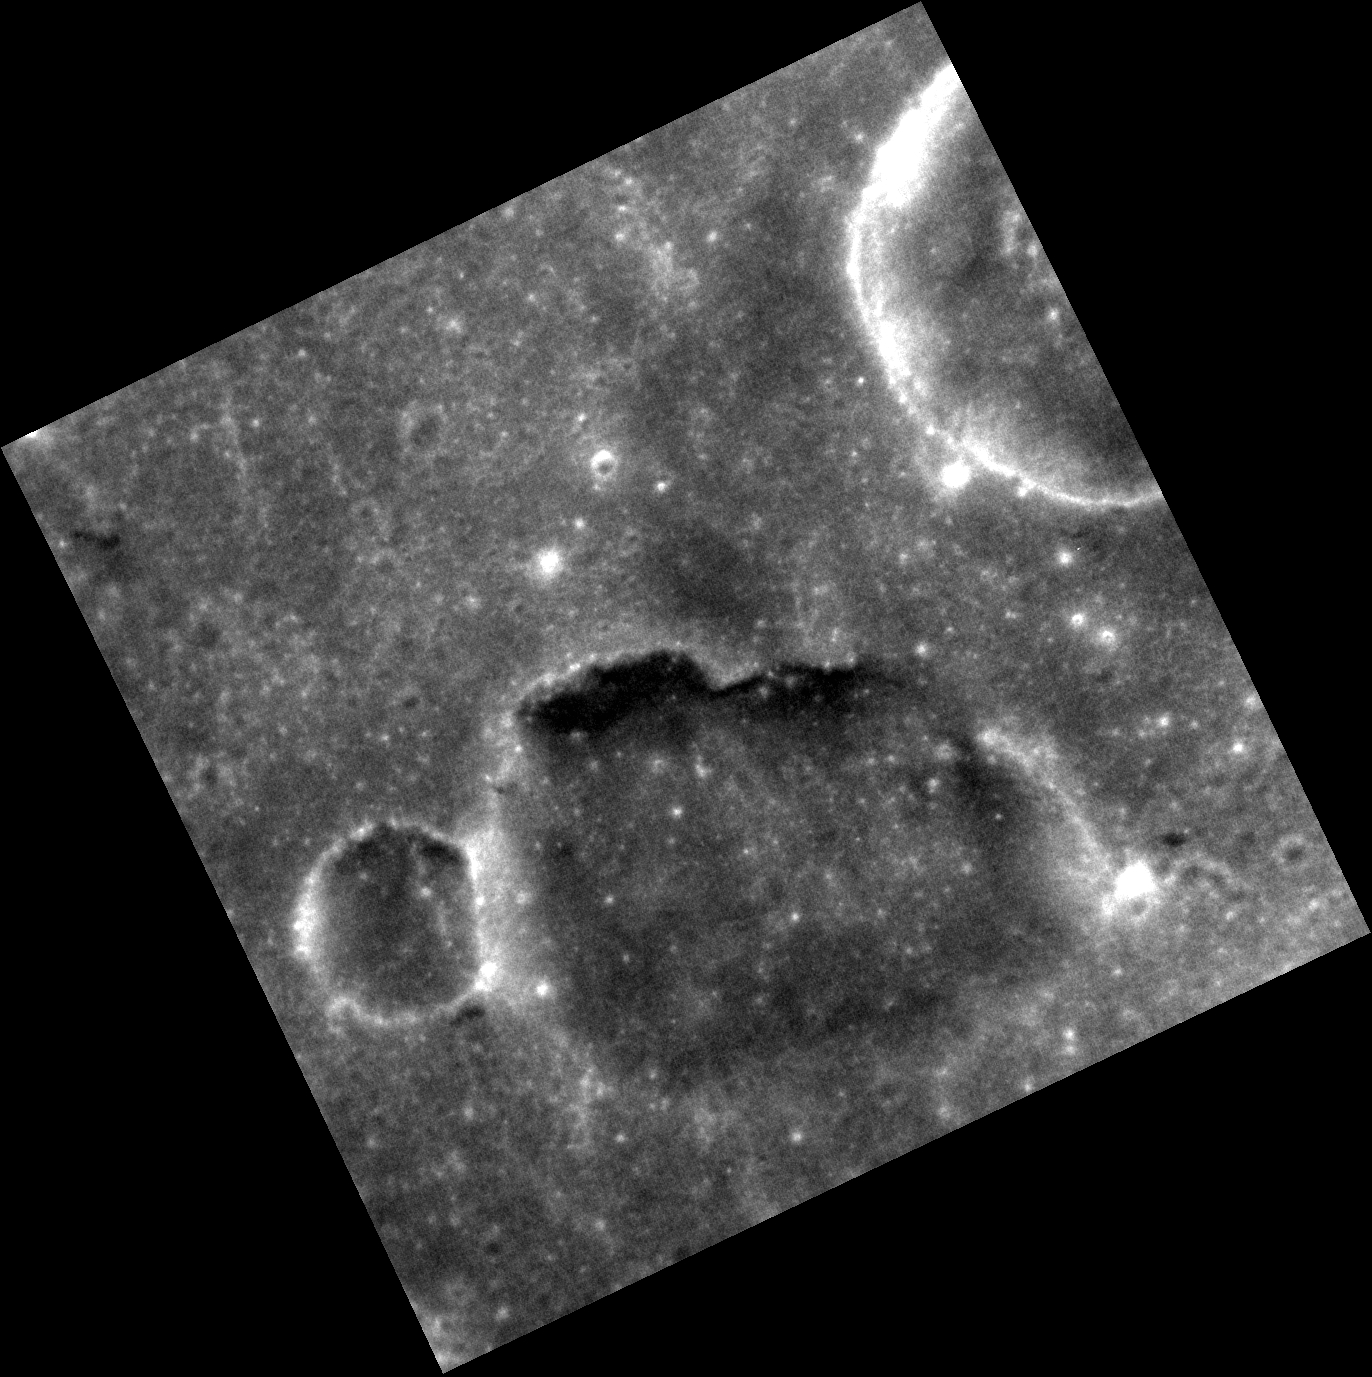

In a Different Light

Different lighting conditions can reveal different insights into Mercury’s surface. Check out this dramatic example of Discovery rupes. Today’s image shows the same proposed volcanic vent that was featured last week, but this image was obtained with the Sun more nearly overhead. With this new view, you can see areas of the surface that were previously hidden in shadows.

This image was acquired as a high-resolution targeted observation. Targeted observations are images of a small area on Mercury’s surface at resolutions much higher than the 200-meter/pixel morphology base map. It is not possible to cover all of Mercury’s surface at this high resolution, but typically several areas of high scientific interest are imaged in this mode each week.

Date acquired: June 06, 2013
Image Mission Elapsed Time (MET): 12831164
Image ID: 4206165
Instrument: Narrow Angle Camera (NAC) of the Mercury Dual Imaging System (MDIS)
Center Latitude: 24.34°
Center Longitude: 148.3° E
Resolution: 28 meters/pixel
Scale: The diameter of the small crater to the left of the proposed vent is about 5 km (3 miles)
Incidence Angle: 26.7°
Emission Angle: 8.5°
Phase Angle: 35.2°

The MESSENGER spacecraft is the first ever to orbit the planet Mercury, and the spacecraft’s seven scientific instruments and radio science investigation are unraveling the history and evolution of the Solar System’s innermost planet. MESSENGER acquired over 150,000 images and extensive other data sets. MESSENGER is capable of continuing orbital operations until early 2015.

For information regarding the use of images, see the MESSENGER image use policy.

Credit: NASA/Johns Hopkins University Applied Physics Laboratory/Carnegie Institution of Washington